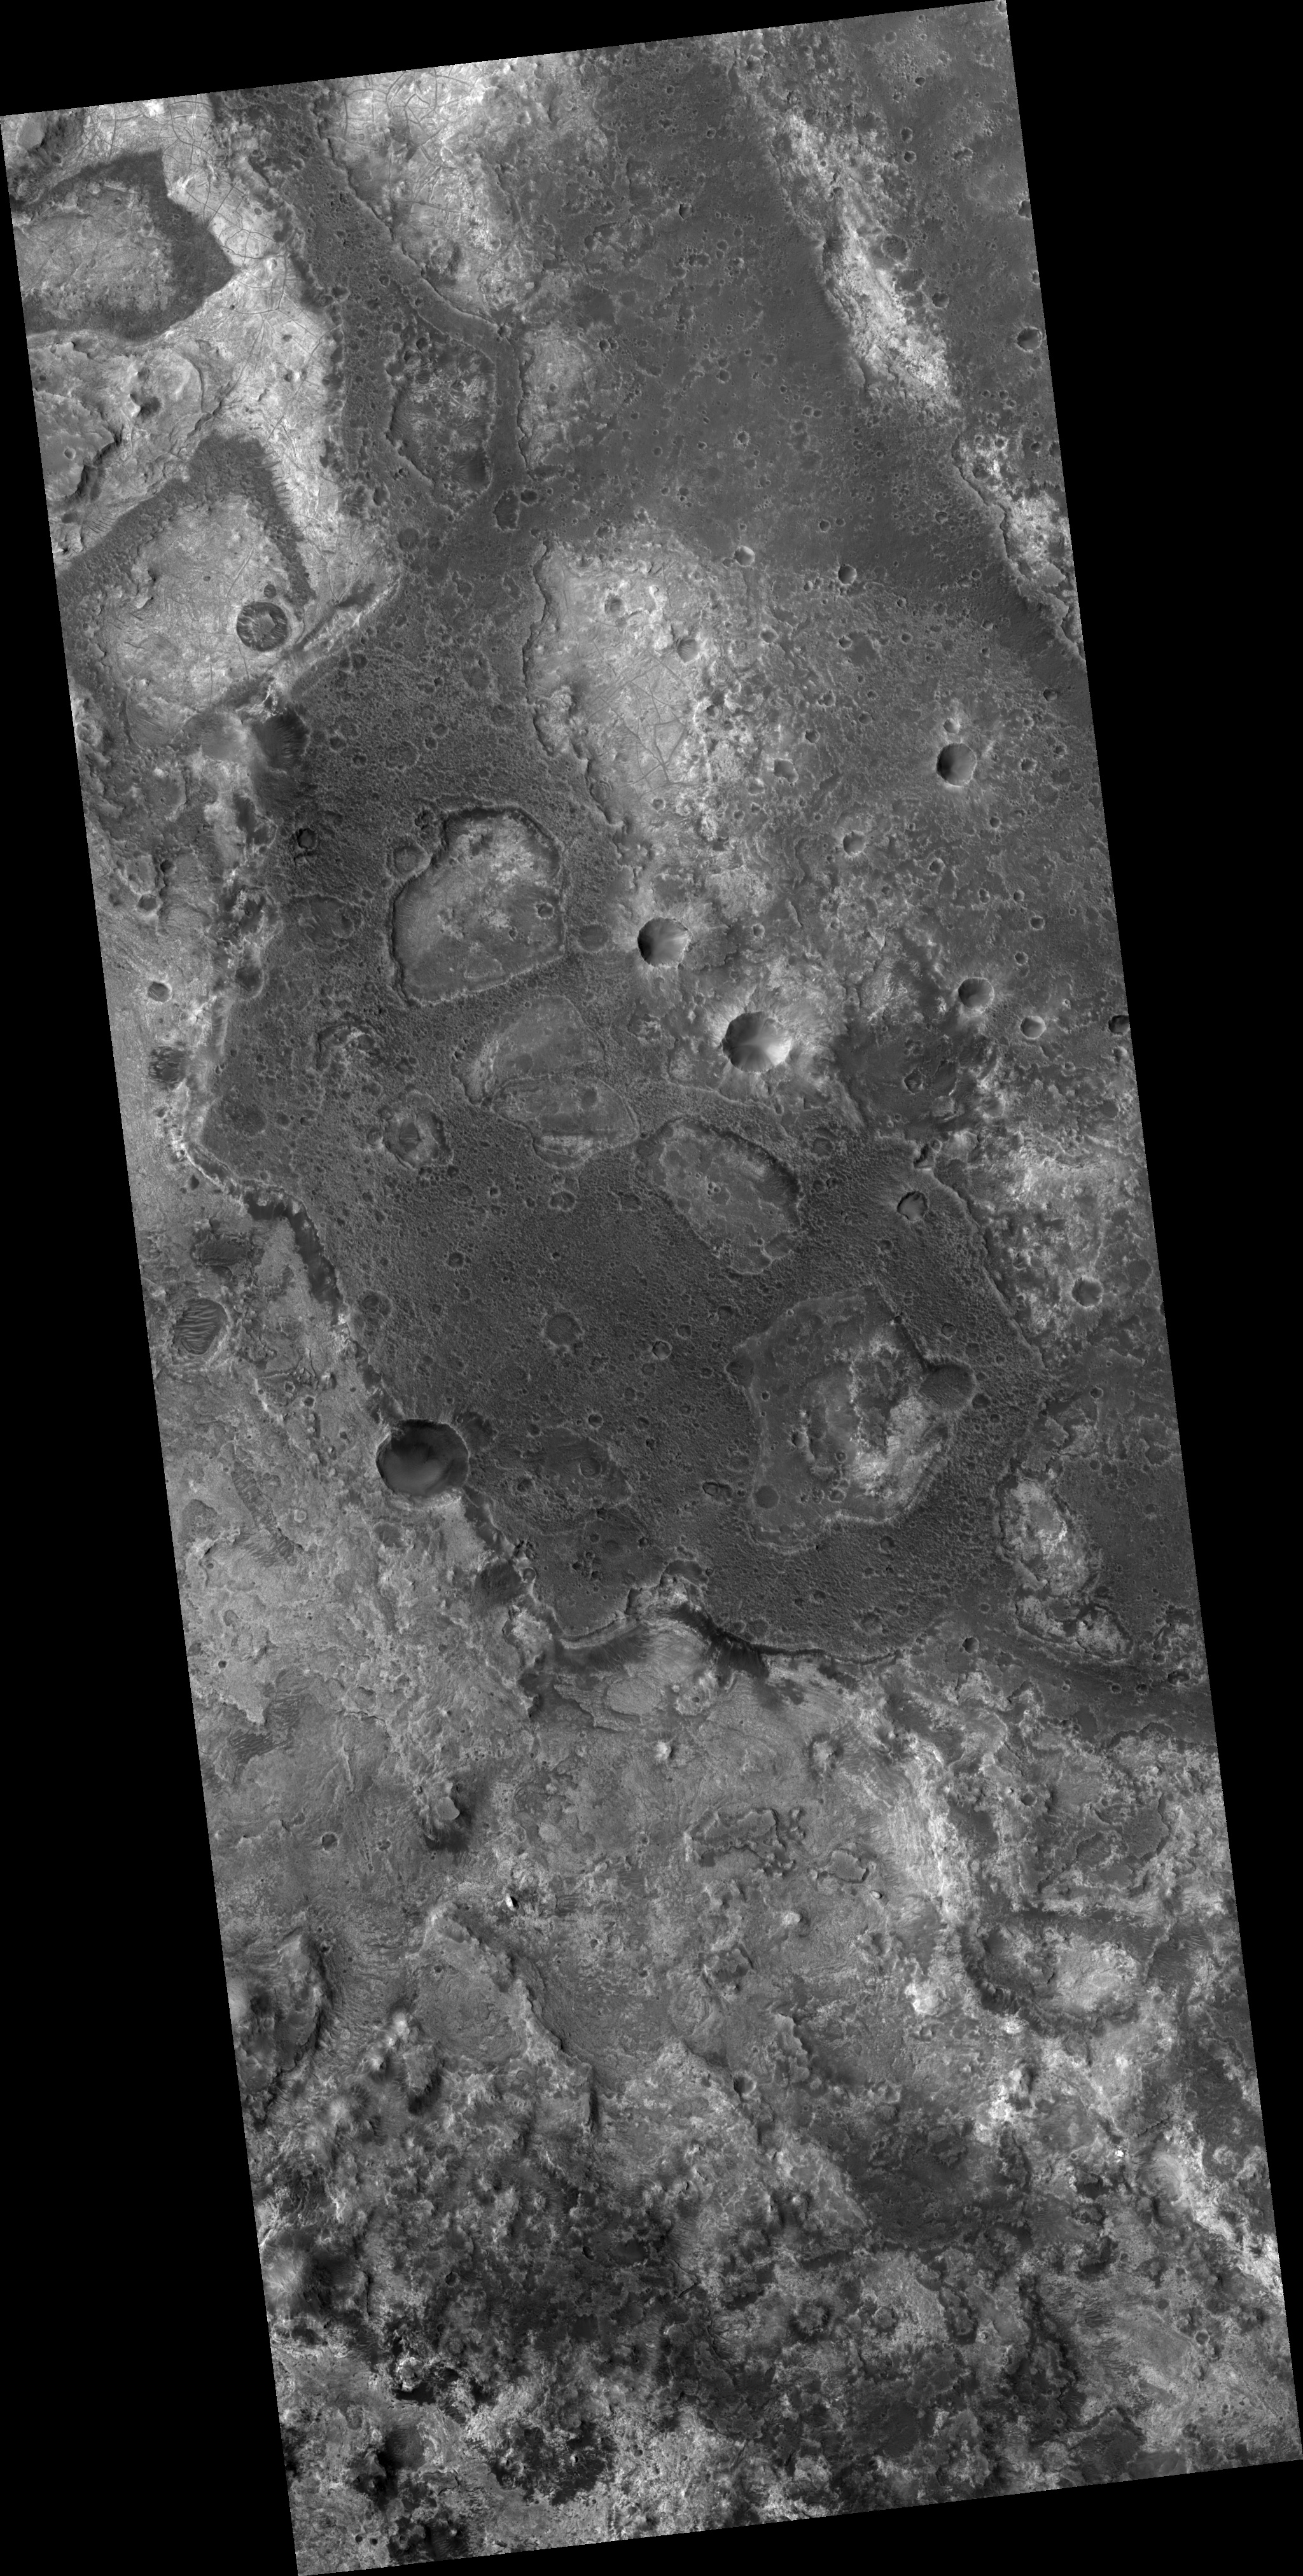

Layered Terrain near Mawrth Valles

Image PSP_001454_2030 was taken by the High Resolution Imaging Science Experiment (HiRISE) camera onboard the Mars Reconnaissance Orbiter spacecraft on November 17, 2006. The complete image is centered at 22.8 degrees latitude, 341.7 degrees East longitude. The range to the target site was 284.2 km (177.6 miles). At this distance the image scale is 28.4 cm/pixel (with 1 x 1 binning) so objects ~85 cm across are resolved. The image shown here has been map-projected to 25 cm/pixel and north is up. The image was taken at a local Mars time of 3:27 PM and the scene is illuminated from the west with a solar incidence angle of 49 degrees, thus the sun was about 41 degrees above the horizon. At a solar longitude of 136.9 degrees, the season on Mars is Northern Summer.

NASA’s Jet Propulsion Laboratory, a division of the California Institute of Technology in Pasadena, manages the Mars Reconnaissance Orbiter for NASA’s Science Mission Directorate, Washington. Lockheed Martin Space Systems, Denver, is the prime contractor for the project and built the spacecraft. The High Resolution Imaging Science Experiment is operated by the University of Arizona, Tucson, and the instrument was built by Ball Aerospace and Technology Corp., Boulder, Colo.

Credit: NASA/JPL/Univ. of Arizona